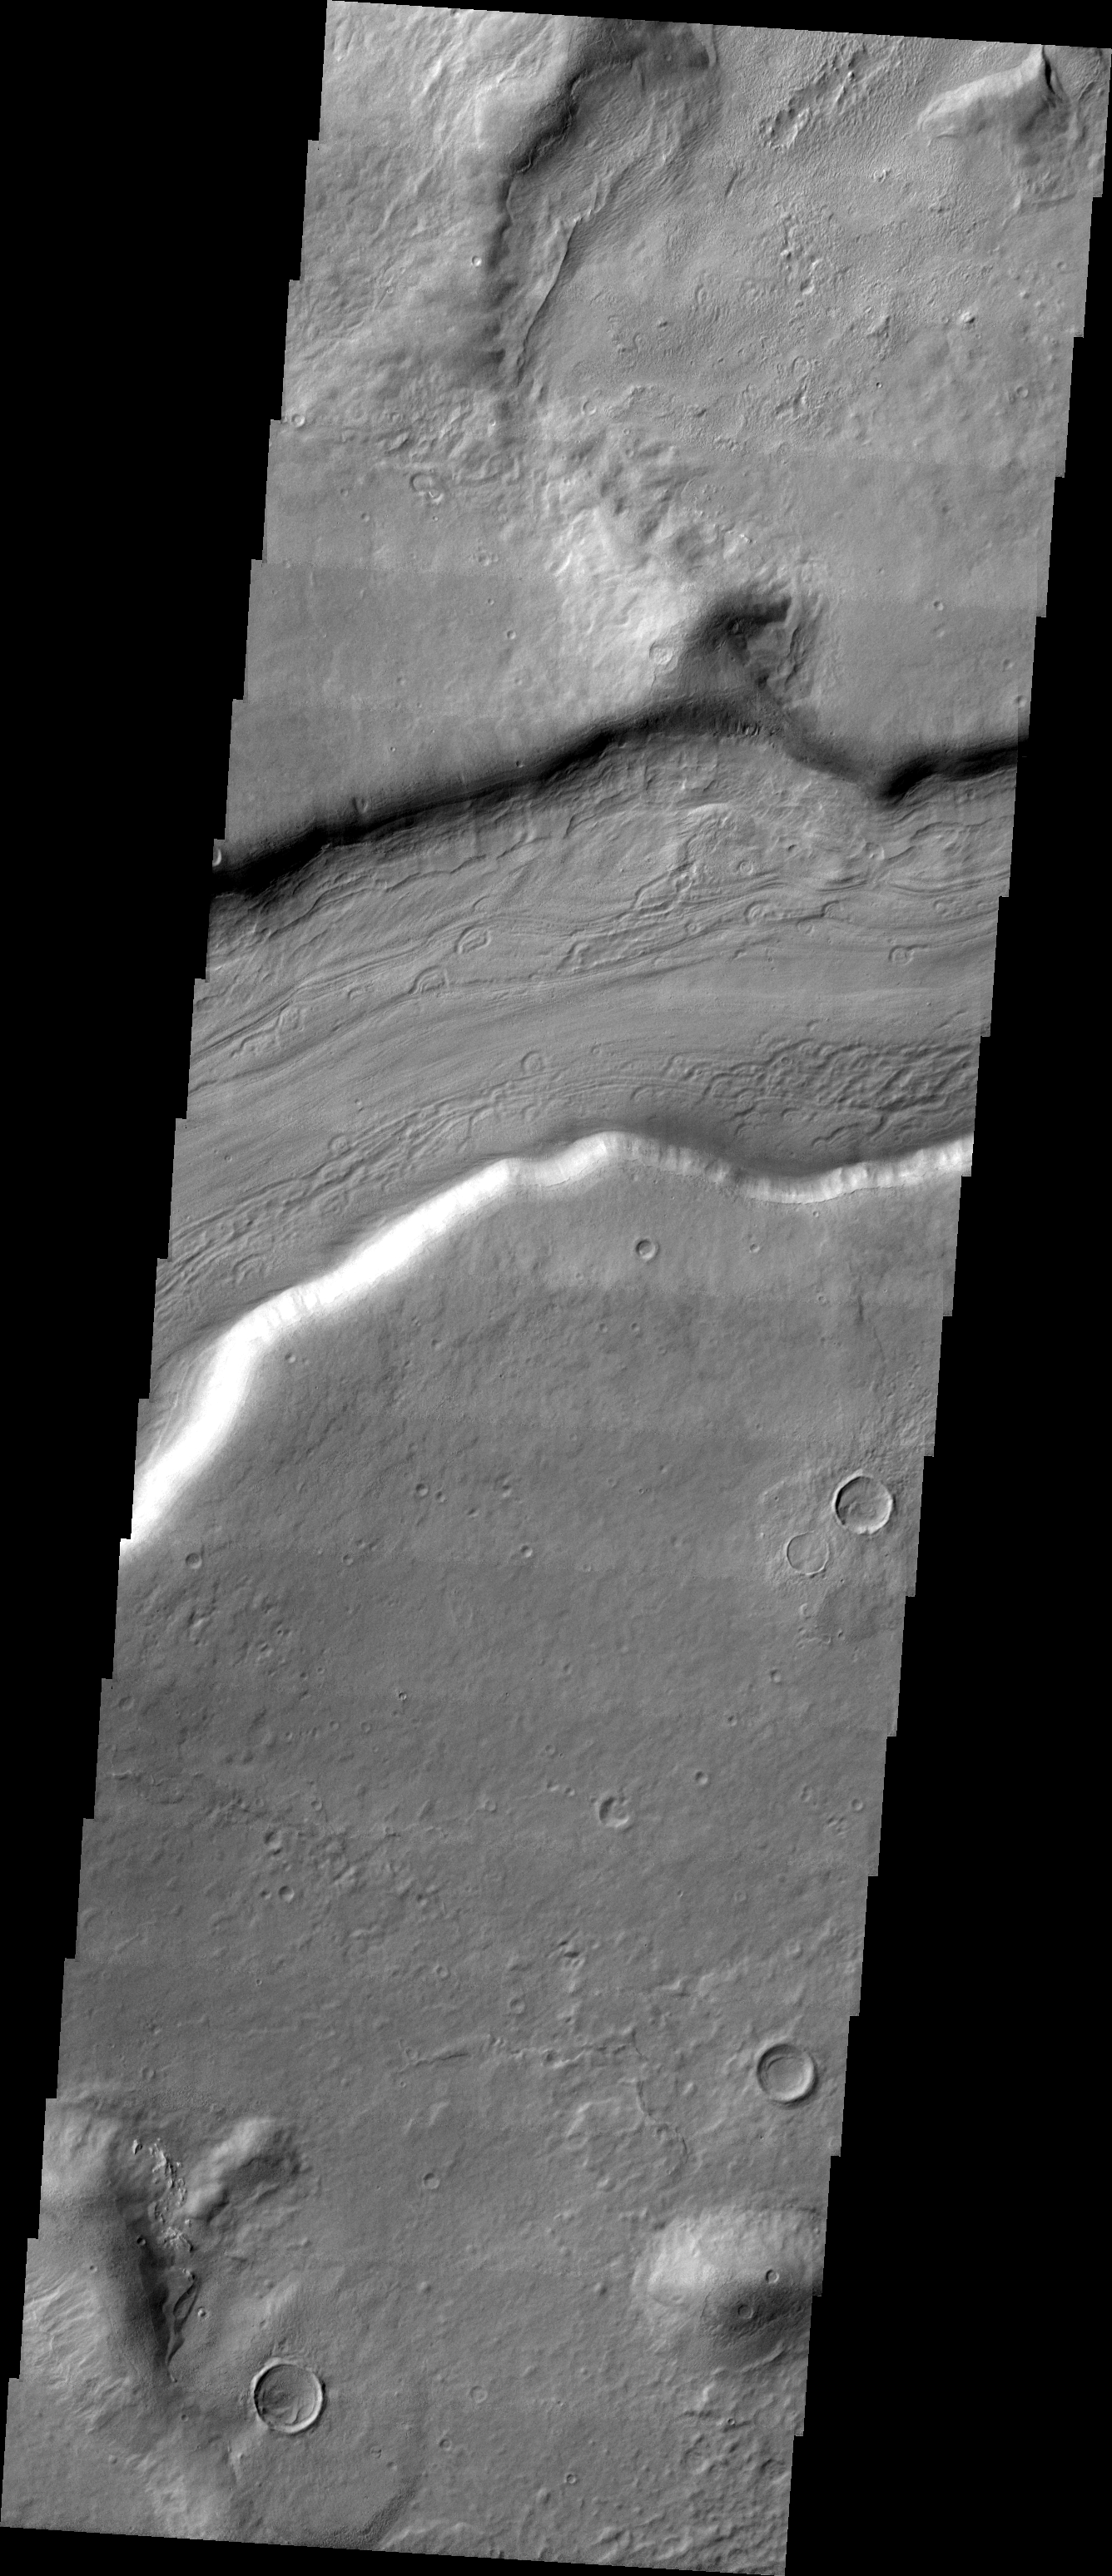

Reull Vallis

This week we will be examining images of Reull Vallis. Reull Vallis is located in the Martian southern highlands, just east of Hellas Basin. This extensive channel system records an interesting fluvial and mass wasting geologic history of the area. In many images show interesting patterns of mass wasted material in the bottom of the channel. For more information on the geology of Reull Vallis see http://viking.eps.pitt.edu/public/IcarusPub/Geol_RVR_Icarus.html.

Image information:VIS instrument. Latitude -41.8, Longitude 106 East (254 West). 19 meter/pixel resolution.

Note: this THEMIS visual image has not been radiometrically nor geometrically calibrated for this preliminary release. An empirical correction has been performed to remove instrumental effects. A linear shift has been applied in the cross-track and down-track direction to approximate spacecraft and planetary motion. Fully calibrated and geometrically projected images will be released through the Planetary Data System in accordance with Project policies at a later time.

NASA’s Jet Propulsion Laboratory manages the 2001 Mars Odyssey mission for NASA’s Office of Space Science, Washington, D.C. The Thermal Emission Imaging System (THEMIS) was developed by Arizona State University, Tempe, in collaboration with Raytheon Santa Barbara Remote Sensing. The THEMIS investigation is led by Dr. Philip Christensen at Arizona State University. Lockheed Martin Astronautics, Denver, is the prime contractor for the Odyssey project, and developed and built the orbiter. Mission operations are conducted jointly from Lockheed Martin and from JPL, a division of the California Institute of Technology in Pasadena.

Credit: NASA/JPL/Arizona State University